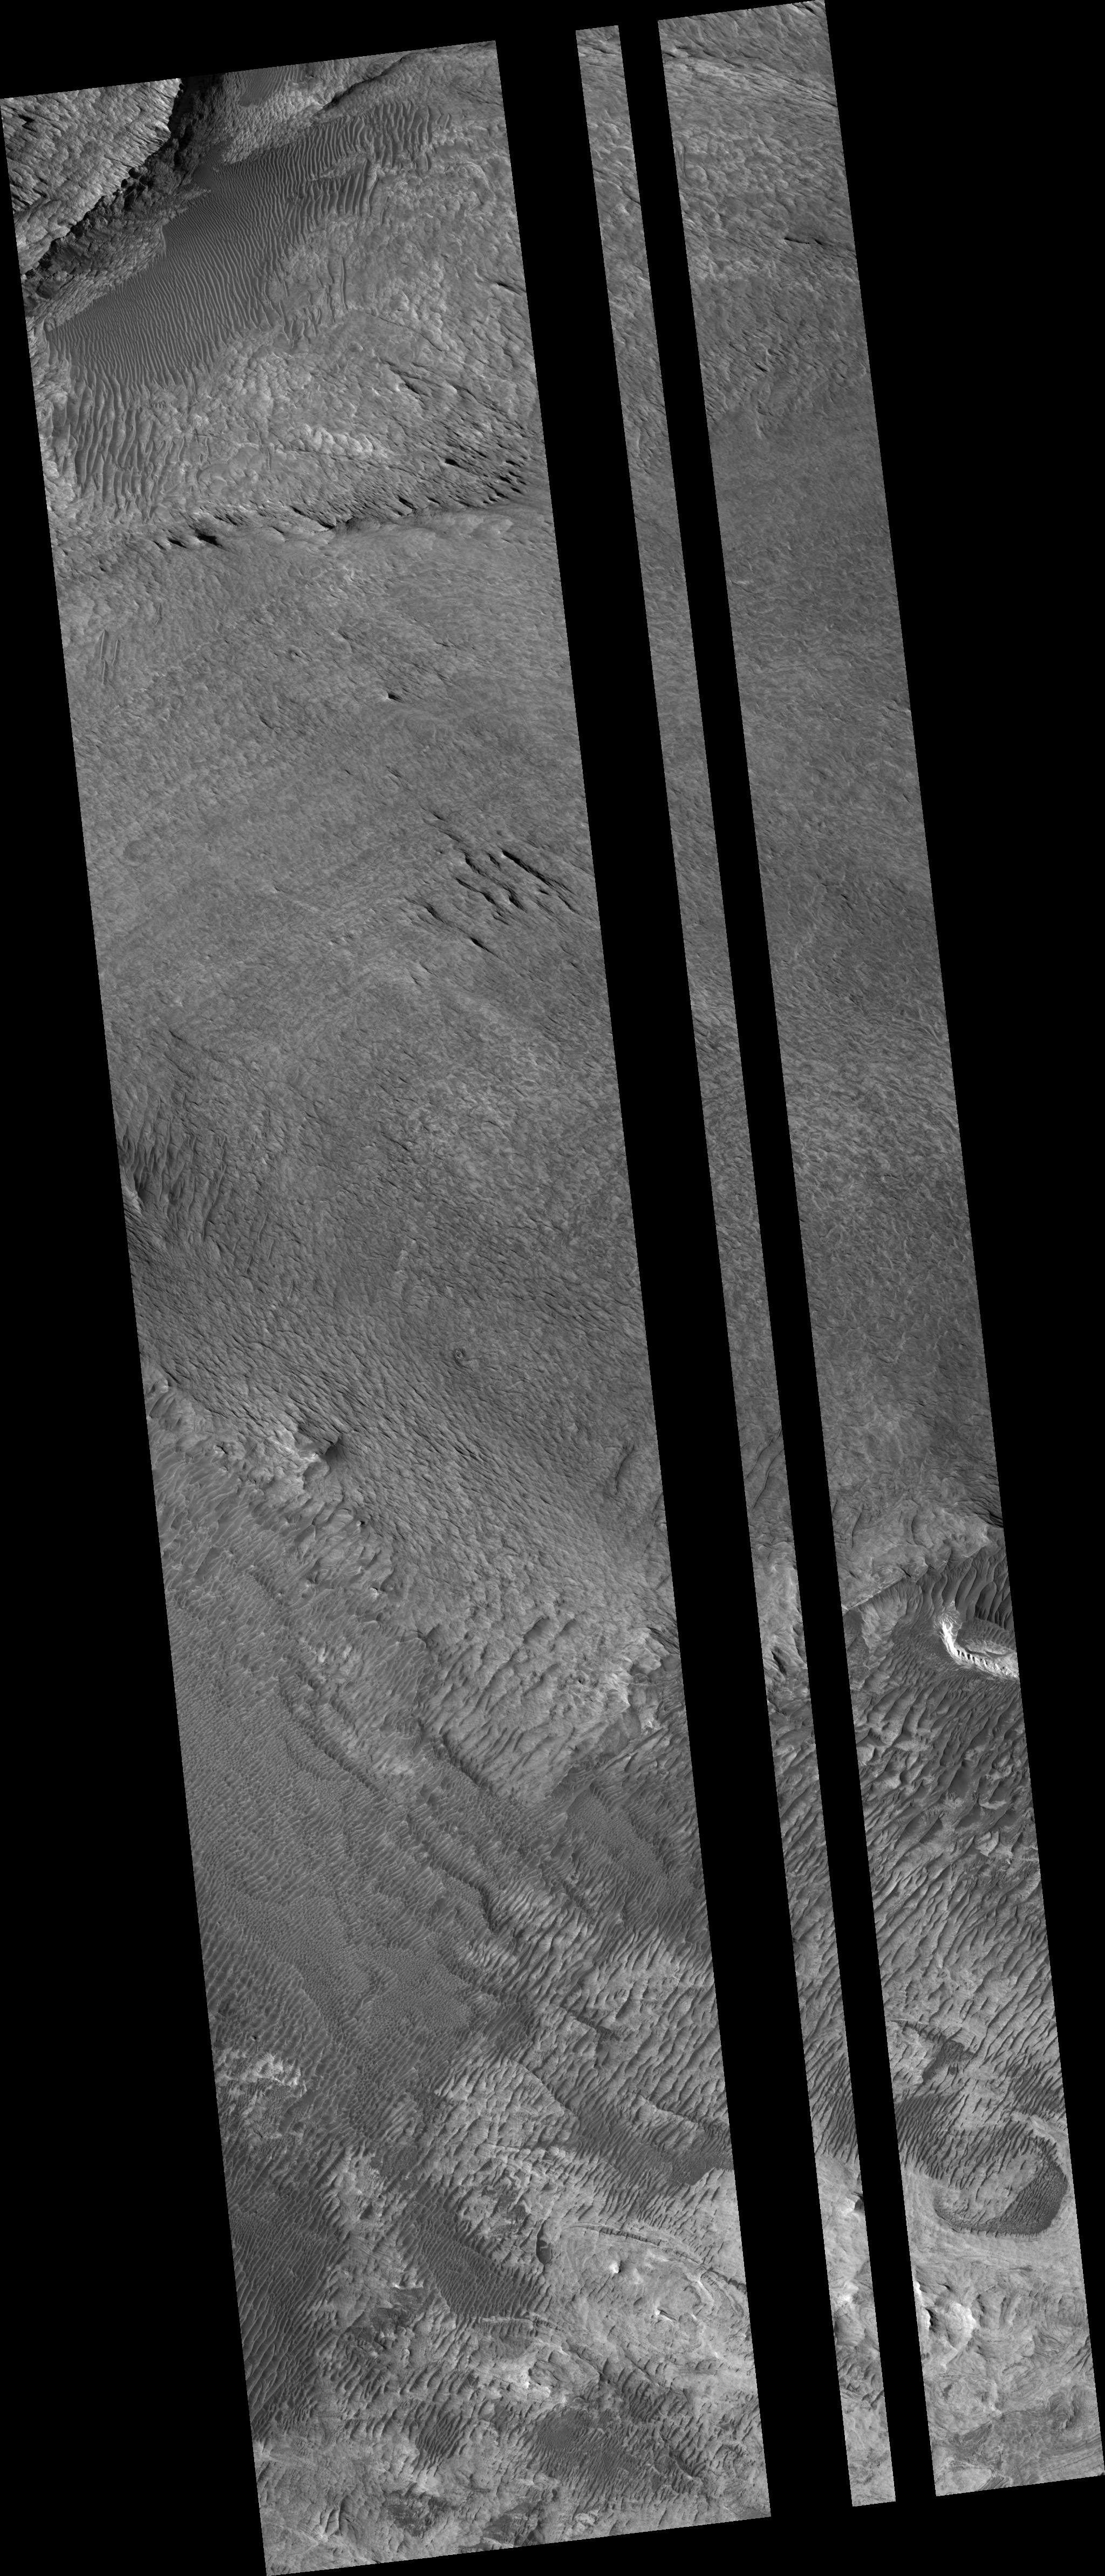

Proposed MSL Site in West Candor

This HiRISE image (PSP_003263_1740) of proposed landing site for the Mars Science Laboratory (MSL) in West Candor.

Observation Toolbox
Acquisition date: 4 April 2007
Local Mars time: 3:35 PM
Degrees latitude (centered): -5.8°
Degrees longitude (East): 284.2°
Range to target site: 265.3 km (165.8 miles)
Original image scale range: 26.5 cm/pixel (with 1 x 1 binning) so objects ~80 cm across are resolved
Map-projected scale: 25 cm/pixel and north is up
Map-projection: EQUIRECTANGULAR
Emission angle: 9.5°
Phase angle: 63.1°
Solar incidence angle: 54°, with the Sun about 36° above the horizon
Solar longitude: 214.8°, Northern Autumn

NASA’s Jet Propulsion Laboratory, a division of the California Institute of Technology in Pasadena, manages the Mars Reconnaissance Orbiter for NASA’s Science Mission Directorate, Washington. Lockheed Martin Space Systems, Denver, is the prime contractor for the project and built the spacecraft. The High Resolution Imaging Science Experiment is operated by the University of Arizona, Tucson, and the instrument was built by Ball Aerospace and Technology Corp., Boulder, Colo.

Credit: NASA/JPL/Univ. of Arizona